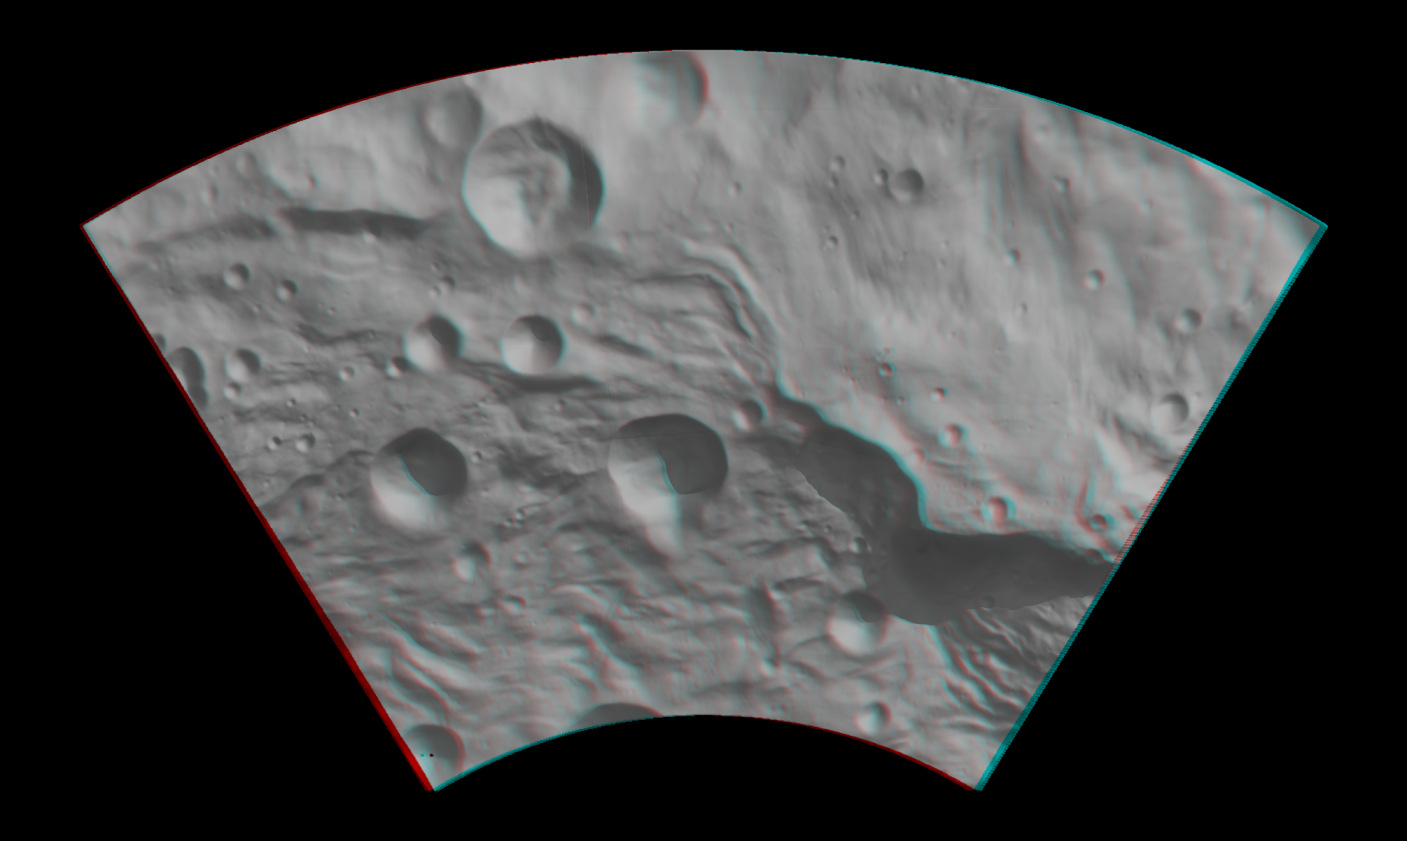

Anaglyph Image of Vesta’s Southeastern Latitudes

This anaglyph image shows the topography of Vesta’s southeastern region. When viewed correctly this image shows a 3-D view of Vesta’s surface. This effect was achieved by superimposing two differently colored images with an offset to create depth. To view this image in 3D use red-green, or red-blue, glasses (left eye: red; right eye: green/blue). The depth effect/topography differences in this image were calculated from the shape model of Vesta. Anaglyph images, such as this, are very useful for mapping Vesta’s surface as they (literally!) allow another dimension to be added to the analysis. Geological mappers are used to seeing the topography of the region which they are mapping in real-life, so these anaglyph images help to provide the 3D view that is otherwise lacking in images from spacecraft. This image has a resolution of about 300 meters per pixel.

The Dawn mission to Vesta and Ceres is managed by NASA’s Jet Propulsion Laboratory, a division of the California Institute of Technology, Pasadena, Calif., for NASA’s Science Mission Directorate, Washington. UCLA is responsible for overall Dawn mission science. The Dawn framing cameras were developed and built under the leadership of the Max Planck Institute for Solar System Research, Katlenburg-Lindau, Germany, with significant contributions by DLR German Aerospace Center, Institute of Planetary Research, Berlin, and in coordination with the Institute of Computer and Communication Network Engineering, Braunschweig. The Framing Camera project is funded by the Max Planck Society, DLR, and NASA/JPL.

Credit: NASA/JPL-Caltech/UCLA/MPS/DLR/IDA